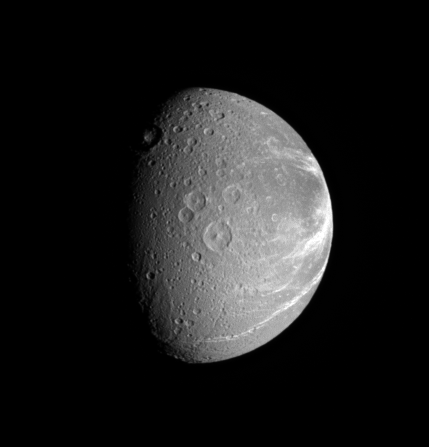

Dione’s Creeping Canyons

Bright fractures creep across the surface of icy Dione. This extensive canyon system is centered on a region of terrain that is significantly darker that the rest of the moon. Part of the darker terrain is visible at right.

Lit terrain in this view is on the Saturn-facing hemisphere of Dione (1,126 kilometers, or 700 miles across). North is up and rotated eight degrees to the left.

The image was taken in visible light with the Cassini spacecraft narrow-angle camera on Sept. 25, 2006 at a distance of approximately 677,000 kilometers (421,000 miles) from Dione and at a Sun-Dione-spacecraft, or phase, angle of 62 degrees. Image scale is 4 kilometers (2 miles) per pixel.

The Cassini-Huygens mission is a cooperative project of NASA, the European Space Agency and the Italian Space Agency. The Jet Propulsion Laboratory, a division of the California Institute of Technology in Pasadena, manages the mission for NASA’s Science Mission Directorate, Washington, D.C. The Cassini orbiter and its two onboard cameras were designed, developed and assembled at JPL. The imaging operations center is based at the Space Science Institute in Boulder, Colo.

Credit: NASA/JPL/Space Science Institute